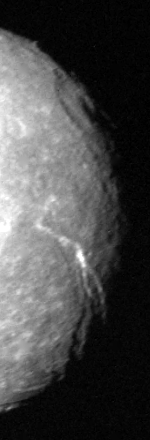

Uranus Moon – Titania

The terminator region of Titania, one of Uranus’ five large moons, was captured in this Voyager 2 image obtained in the early morning hours of Jan. 24, 1986. Voyager was about 500,000 kilometers (300,000 miles) from Titania and inbound toward closest approach. This clear-filter, narrow-angle view is along the terminator — the line between the sunlit and darkened parts of the moon. The low-angle illumination shows the shape of the surface very clearly. Among the features visible are long linear valleys perhaps 50-100 km (30-60 mi) wide and several hundred km (or mi) long. At least two directions of faulting are visible, as are many circular impact craters attributed to cosmic debris. The resolution of this image is about 9 km (6 mi). The Voyager project is managed for NASA by the Jet Propulsion Laboratory.

Credit: NASA/JPL